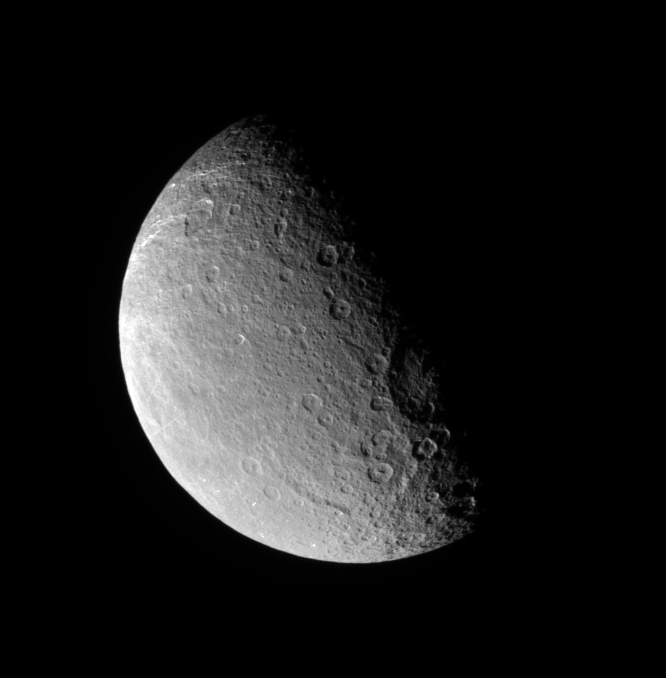

North on Rhea

The Cassini spacecraft looks down onto middle northern latitudes on Rhea. The large Tirawa basin is seen on the terminator at right.

Lit terrain seen here is primarily on the trailing side of Rhea (1,528 kilometers, or 949 miles across). North is up.

The image was taken in visible light with the Cassini spacecraft narrow-angle camera on Dec. 17, 2007. The view was obtained at a distance of approximately 539,000 kilometers (335,000 miles) from Rhea and at a Sun-Rhea-spacecraft, or phase, angle of 79 degrees. Image scale is 3 kilometers (2 miles) per pixel.

The Cassini-Huygens mission is a cooperative project of NASA, the European Space Agency and the Italian Space Agency. The Jet Propulsion Laboratory, a division of the California Institute of Technology in Pasadena, manages the mission for NASA’s Science Mission Directorate, Washington, D.C. The Cassini orbiter and its two onboard cameras were designed, developed and assembled at JPL. The imaging operations center is based at the Space Science Institute in Boulder, Colo.

Credit: NASA/JPL/Space Science Institute